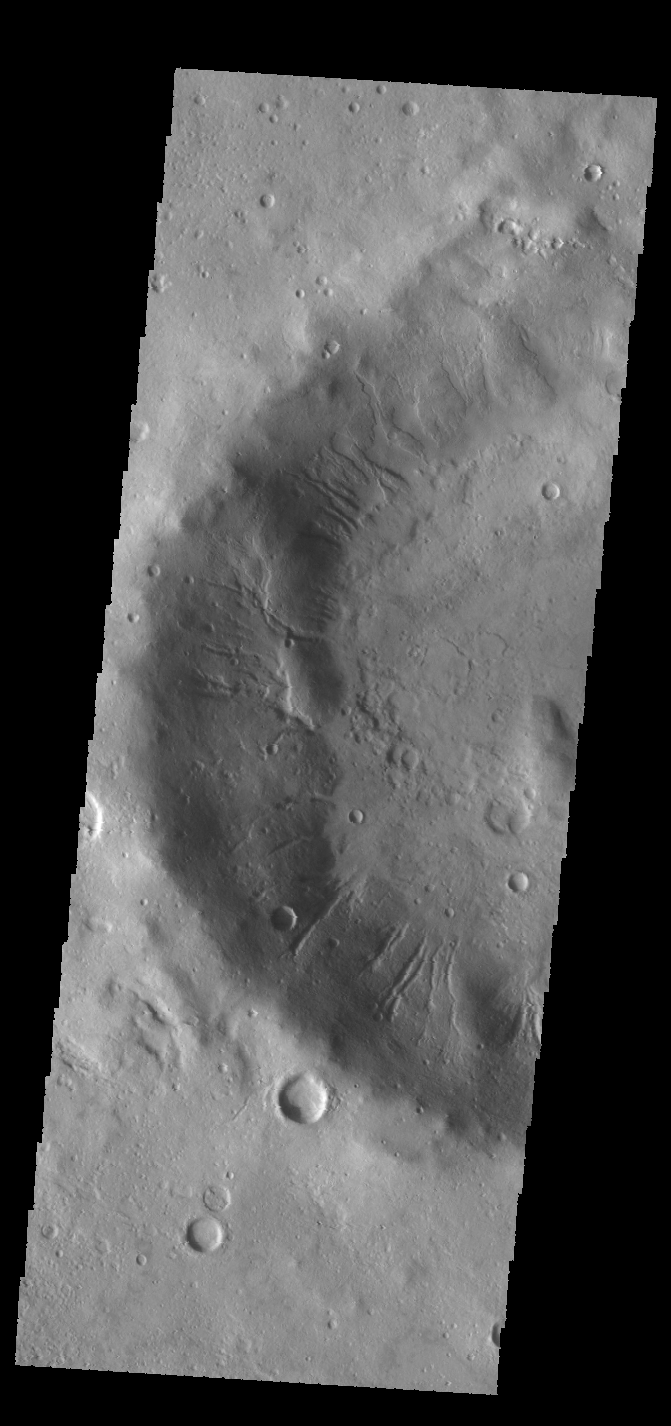

Crater Gullies

Many gullies dissect the inner rim of this unnamed crater in Noachis Terra.

Credit: NASA/JPL-Caltech/ASU